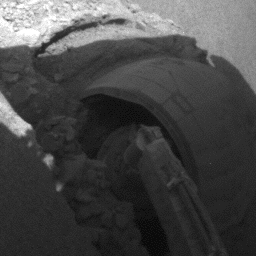

Slow Progress in Dune (Right Front Wheel)

The right front wheel of NASA’s Mars Exploration Rover Opportunity makes slow but steady progress through soft dune material in this movie clip of frames taken by the rover’s front hazard identification camera over a period of several days. The sequence starts on Opportunity’s 460th martian day, or sol (May 10, 2005) and ends 11 days later. In eight drives during that period, Opportunity advanced a total of 26 centimeters (10 inches) while spinning its wheels enough to have driven 46 meters (151 feet) if there were no slippage. The motion appears to speed up near the end of the clip, but that is an artifact of individual frames being taken less frequently.

Credit: NASA/JPL